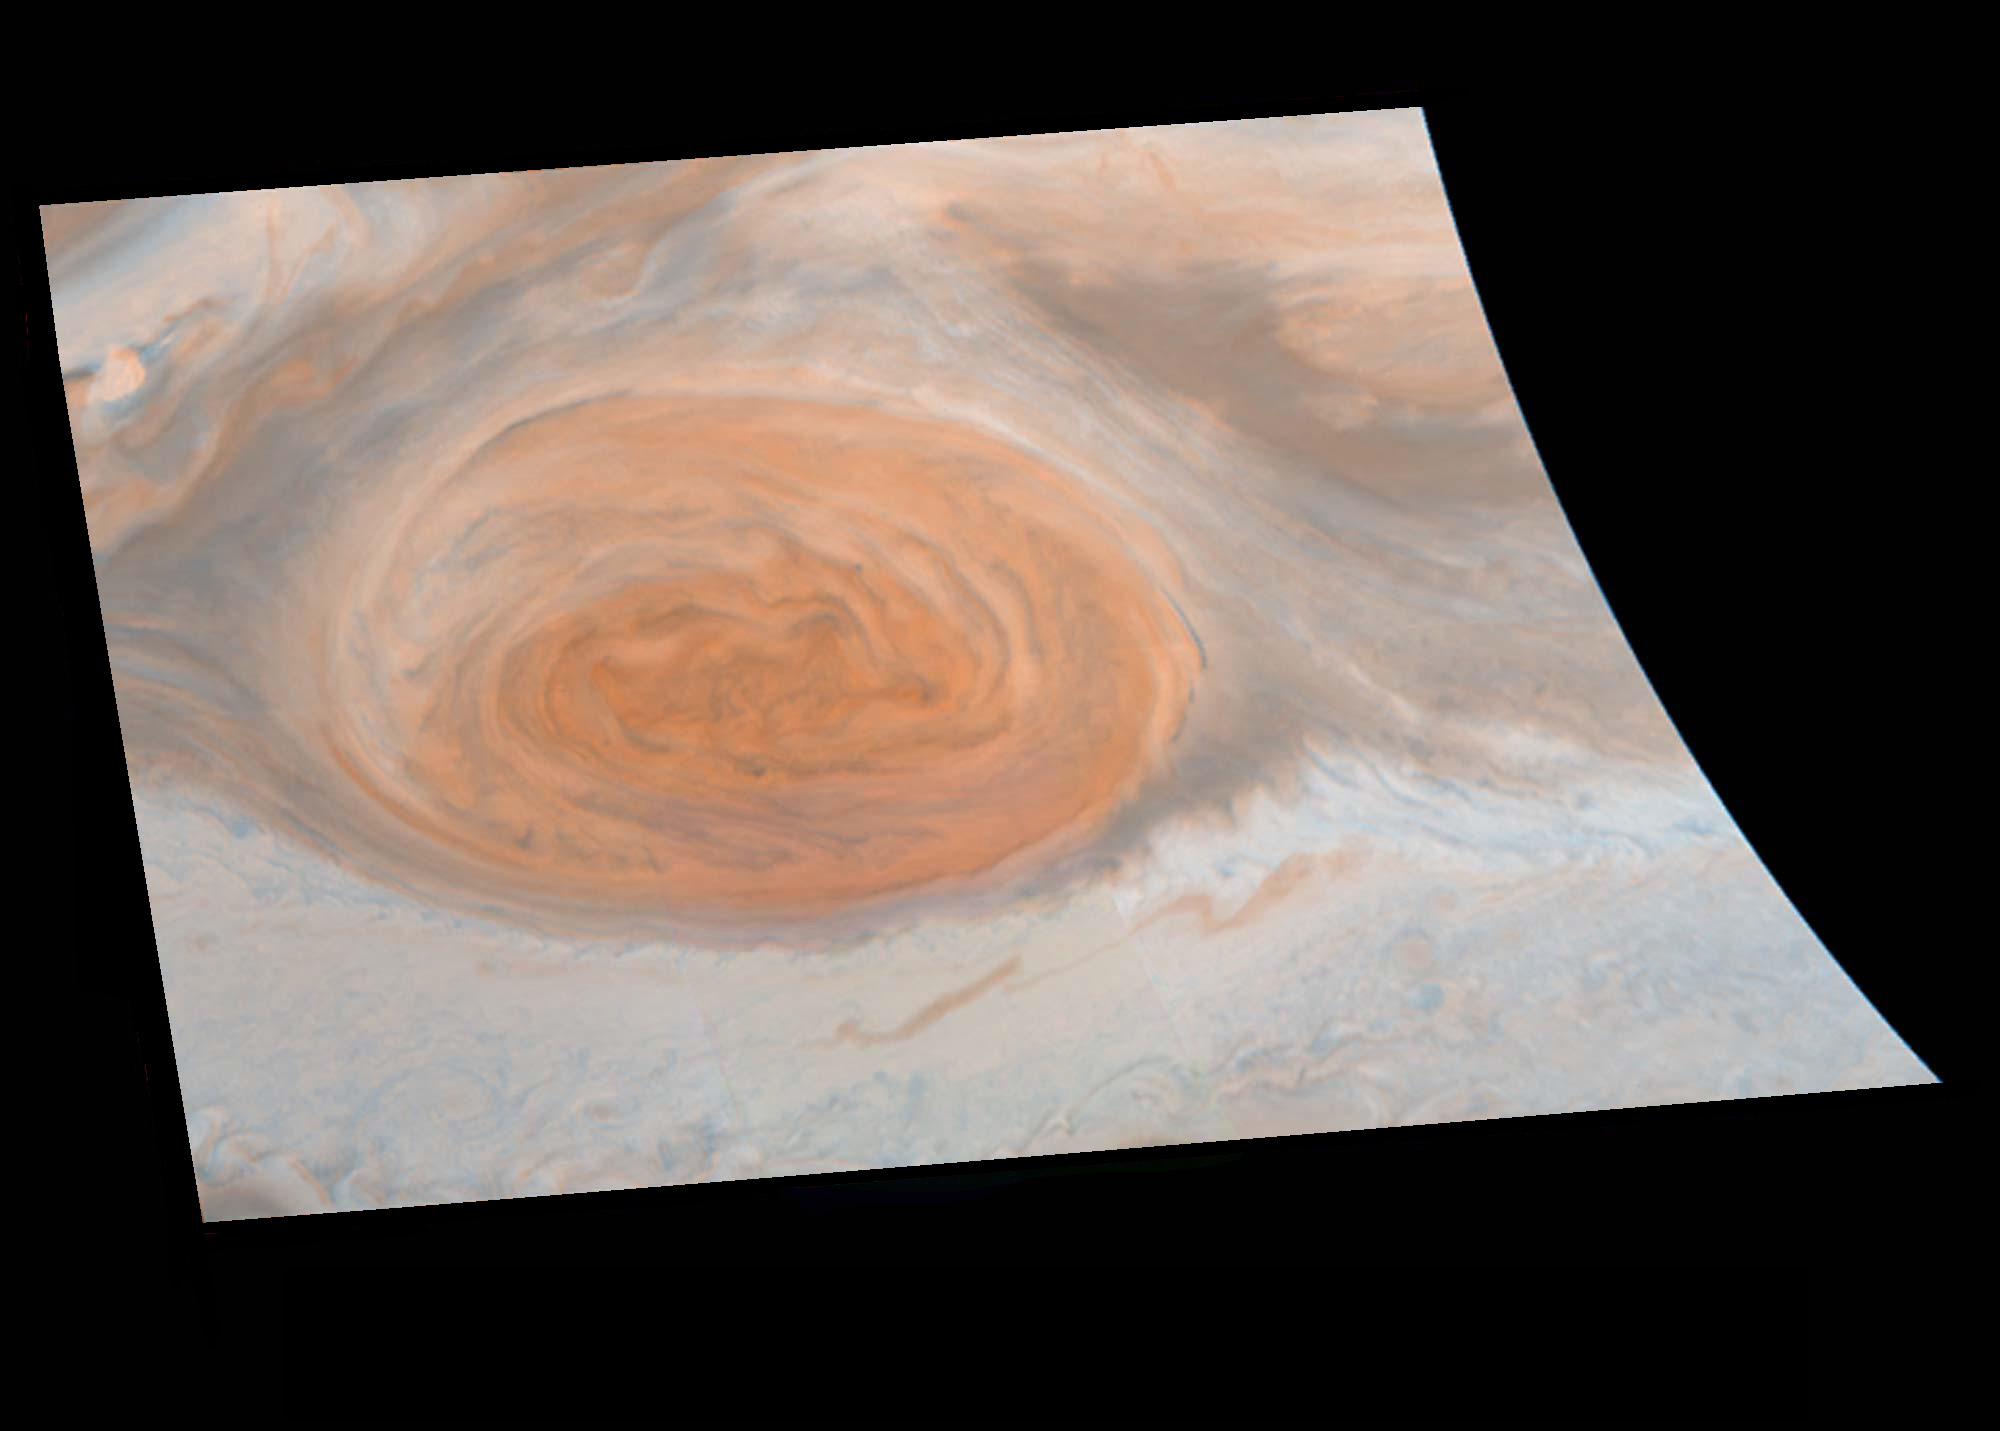

True Color of Jupiter’s Great Red Spot

Roughly true color image of the Great Red Spot of Jupiter as taken by the Galileo imaging system on June 26, 1996. Because the Galileo imaging system’s wavelength sensitivities go beyond those of the human eye, this is only an approximation of what a human observer would have seen in place of the Galileo spacecraft. To simulate red as our eyes see it, the near-infrared filter (756 nm) image was used. To simulate blue as our eyes see it, the violet filter (410 nm) image was used. Finally, to simulate green as our eyes see it, a combination of 2/3 violet and 1/3 near-infrared was used. The result is an image that is similar in color to that seen when looking through a telescope at Jupiter with your eye, but allowing detail about 100 times finer to be visible! The Jet Propulsion Laboratory, Pasadena, CA manages the mission for NASA’s Office of Space Science, Washington, DC.

Credit: NASA/JPL/Cornell University